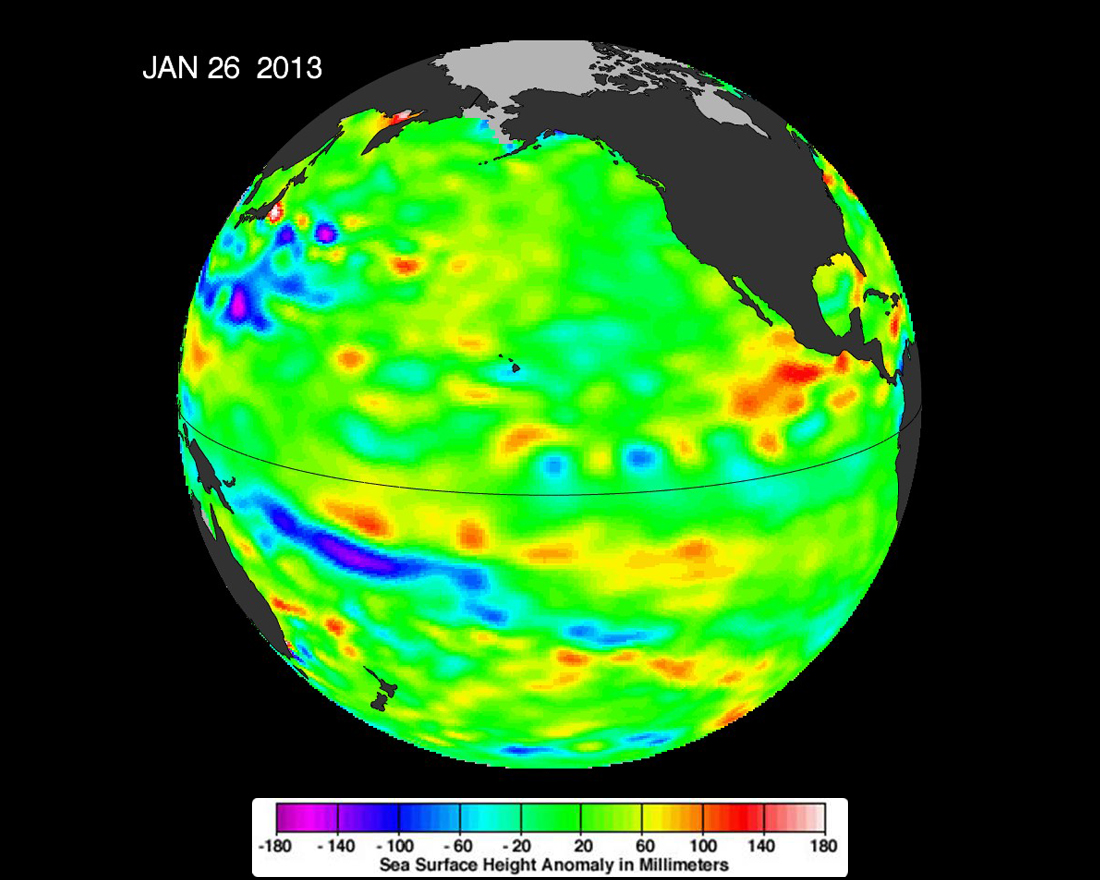

Pacific Locked in ‘La Nada’ Limbo

The latest image of sea surface heights in the Pacific Ocean from NASA’s Jason-2 satellite, based on the average of 10 days of data centered on Jan. 26, 2013, shows that the equatorial Pacific Ocean is now in its 10th month of being locked in what some call a neutral, or “La Nada” state. “La Nadas” make long-range climate forecasting more difficult due to their greater unpredictability. Yellows and reds indicate areas where waters are relatively warmer and have expanded above normal sea level, while blues and purple areas show where waters are relatively colder and sea level is lower than normal. Green indicates near-normal sea level conditions.

The comings and goings of El Niño, La Niña and La Nada are part of the long-term, evolving state of global climate, for which measurements of sea surface height are a key indicator. Jason-1 is a joint effort between NASA and the French Space Agency, Centre National d’Etudes Spatiales (CNES). Jason-2 is a joint effort between NASA, the National Oceanic and Atmospheric Administration, CNES and the European Organisation for the Exploitation of Meteorological Satellites (EUMETSAT). JPL manages the U.S. portion of both missions for NASA’s Science Mission Directorate, Washington, D.C.

In early 2015, NASA and its international partners CNES, NOAA and EUMETSAT will launch Jason-3, which will extend the timeline of ocean surface topography measurements begun by the Topex/Poseidon and Jason 1 and 2 satellites. Jason-3 will make highly detailed measurements of sea level on Earth to gain insight into ocean circulation and climate change.

For more on NASA’s satellite altimetry programs, visit: http://sealevel.jpl.nasa.gov.

Photojournal Note: The Jason-3 launch date is Sunday, Jan. 17, 2016, 10:42 A.M. PST.

Credit: NASA/JPL-Caltech/Ocean Surface Topography Team